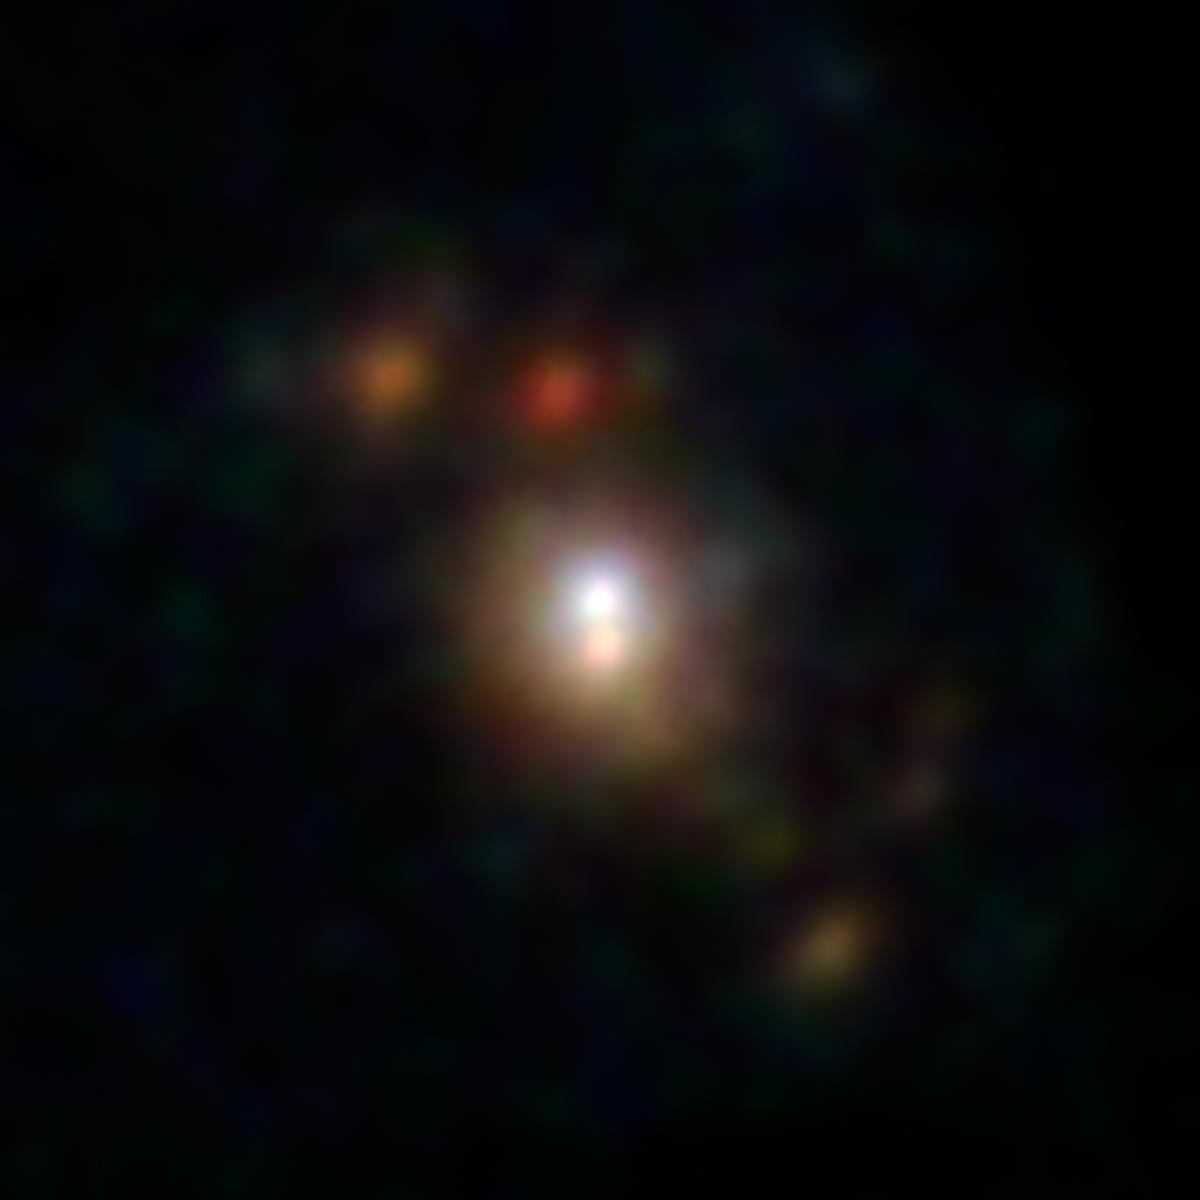

Sculptor Galaxy Shines with X-rays

The Sculptor galaxy is seen in a new light, in this composite image from NASA's Nuclear Spectroscopic Telescope Array (NuSTAR). The NuSTAR data, which appear as colored blobs, show high-energy X-rays. The NuSTAR observations are the sharpest ever taken of this galaxy in high-energy X-rays.

The findings, when combined with those from NASA's Chandra X-ray Observatory, suggest that the supermassive black hole at the center of the Sculptor galaxy, also known as NGC 253, has dozed off, or gone inactive, sometime in the past decade. Future observations from both telescopes should help address this mystery.

The NuSTAR data also reveals a flaring source of high-energy X-rays, called an ultraluminous X-ray source, or ULX. This object, which appears as a blue spot near the hotter, central region of the galaxy, is either a black hole or a dense, dead star, called a neutron star, feeding off a partner star. The flare is thought to be the result of a change in the object's feeding patterns.

The other orange and reddish points are likely additional X-ray-generating pairs of stars located throughout the galaxy.

In this image, red shows low-energy X-ray radiation (3 to 7 kiloelectron volts), green is medium energy (7 to 10 kiloelectron volts), and blue is high energy (10 to 20 kiloelectron volts).

Credit: NASA/JPL-Caltech/JHU